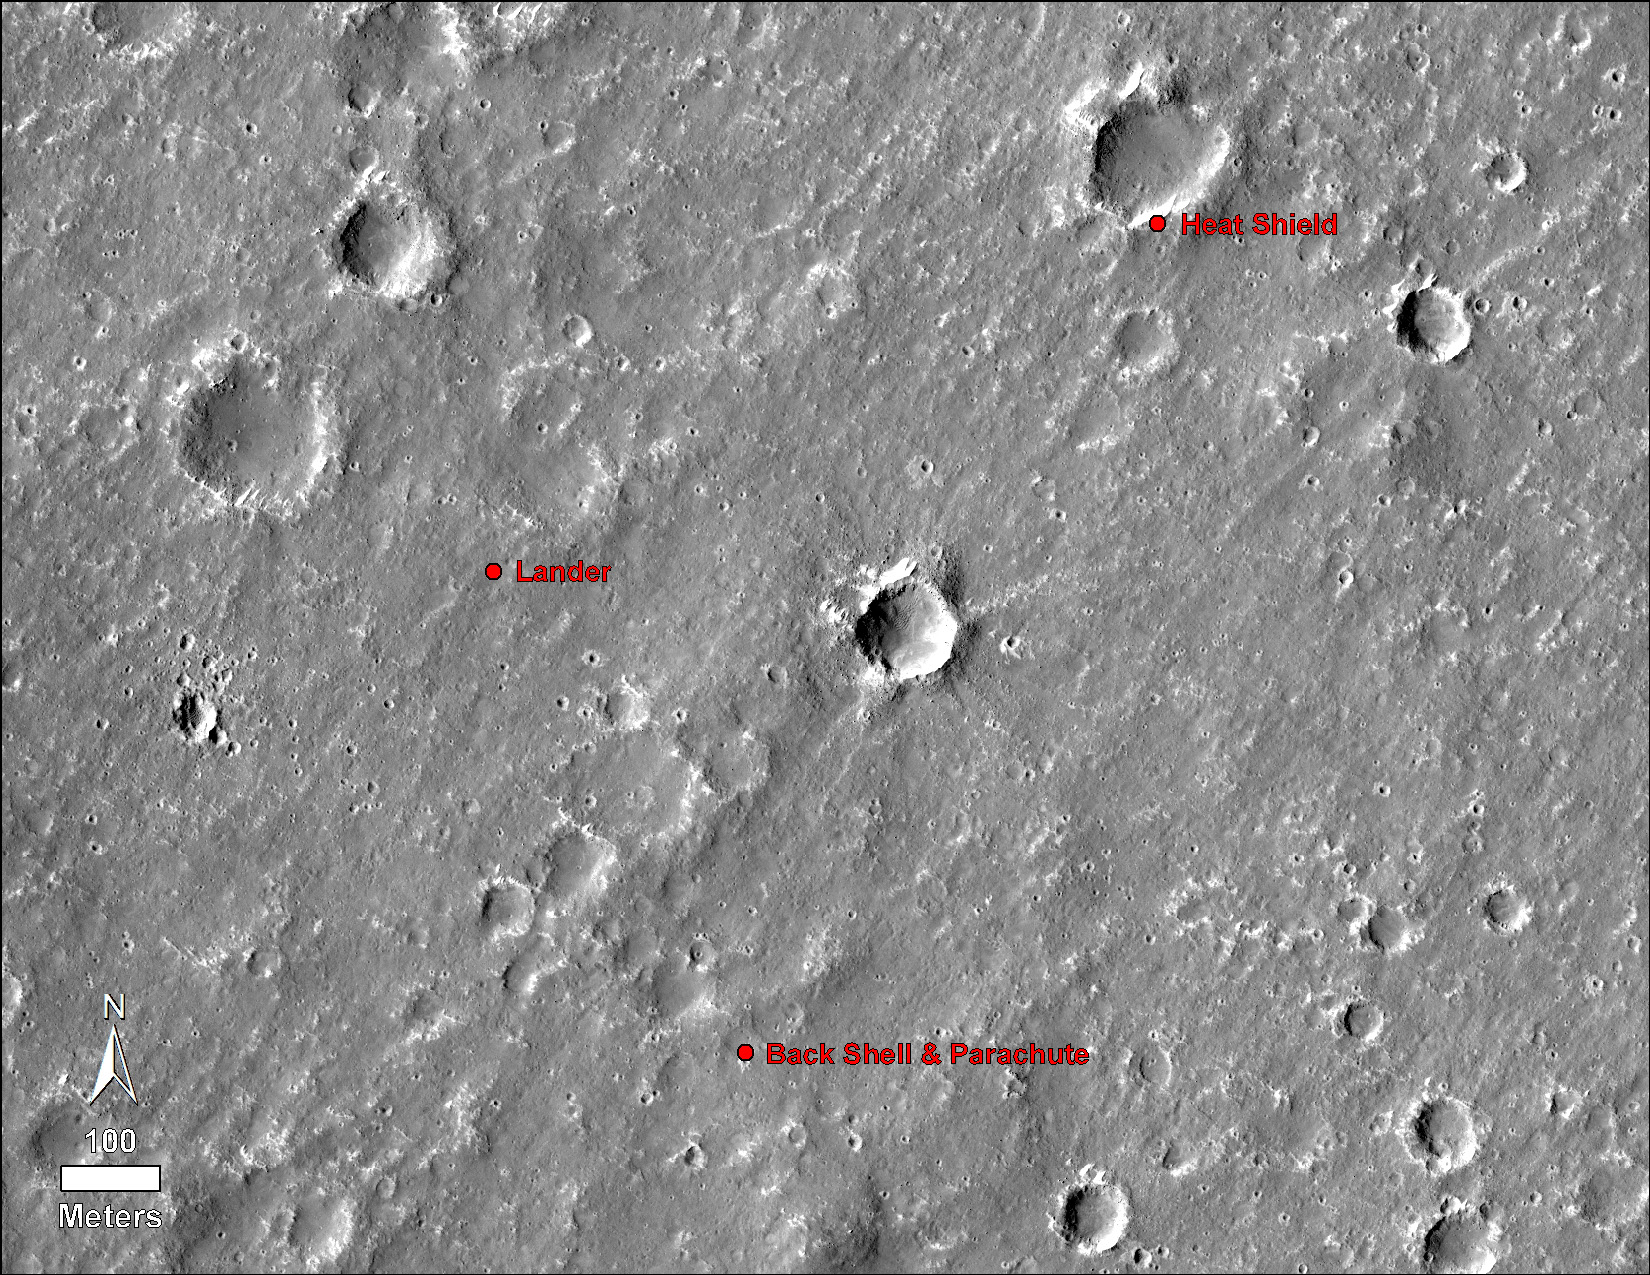

Locations of InSight, its Heat Shield and its Parachute

An annotated image of the surface of Mars, taken by the HiRISE camera on NASA’s Mars Reconnaissance Orbiter (MRO) on May 30, 2014. The annotations – added after InSight landed on Nov. 26, 2018 – display the locations of NASA’s InSight lander, its heat shield and parachute.

JPL manages InSight for NASA’s Science Mission Directorate. InSight is part of NASA’s Discovery Program, managed by the agency’s Marshall Space Flight Center in Huntsville, Alabama. Lockheed Martin Space in Denver built the InSight spacecraft, including its cruise stage and lander, and supports spacecraft operations for the mission.

A number of European partners, including France’s Centre National d’Études Spatiales (CNES) and the German Aerospace Center (DLR), are supporting the InSight mission. CNES and the Institut de Physique du Globe de Paris (IPGP) provided the Seismic Experiment for Interior Structure (SEIS) instrument, with significant contributions from the Max Planck Institute for Solar System Research (MPS) in Germany, the Swiss Institute of Technology (ETH) in Switzerland, Imperial College and Oxford University in the United Kingdom, and JPL. DLR provided the Heat Flow and Physical Properties Package (HP3) instrument, with significant contributions from the Space Research Center (CBK) of the Polish Academy of Sciences and Astronika in Poland. Spain’s Centro de Astrobiología (CAB) supplied the wind sensors.

The University of Arizona, Tucson, operates HiRISE, which was built by Ball Aerospace & Technologies Corp., Boulder, Colorado. NASA’s Jet Propulsion Laboratory, a division of Caltech in Pasadena, California, manages the Mars Reconnaissance Orbiter Project for NASA’s Science Mission Directorate, Washington.

Credit: NASA/JPL-Caltech/University of Arizona